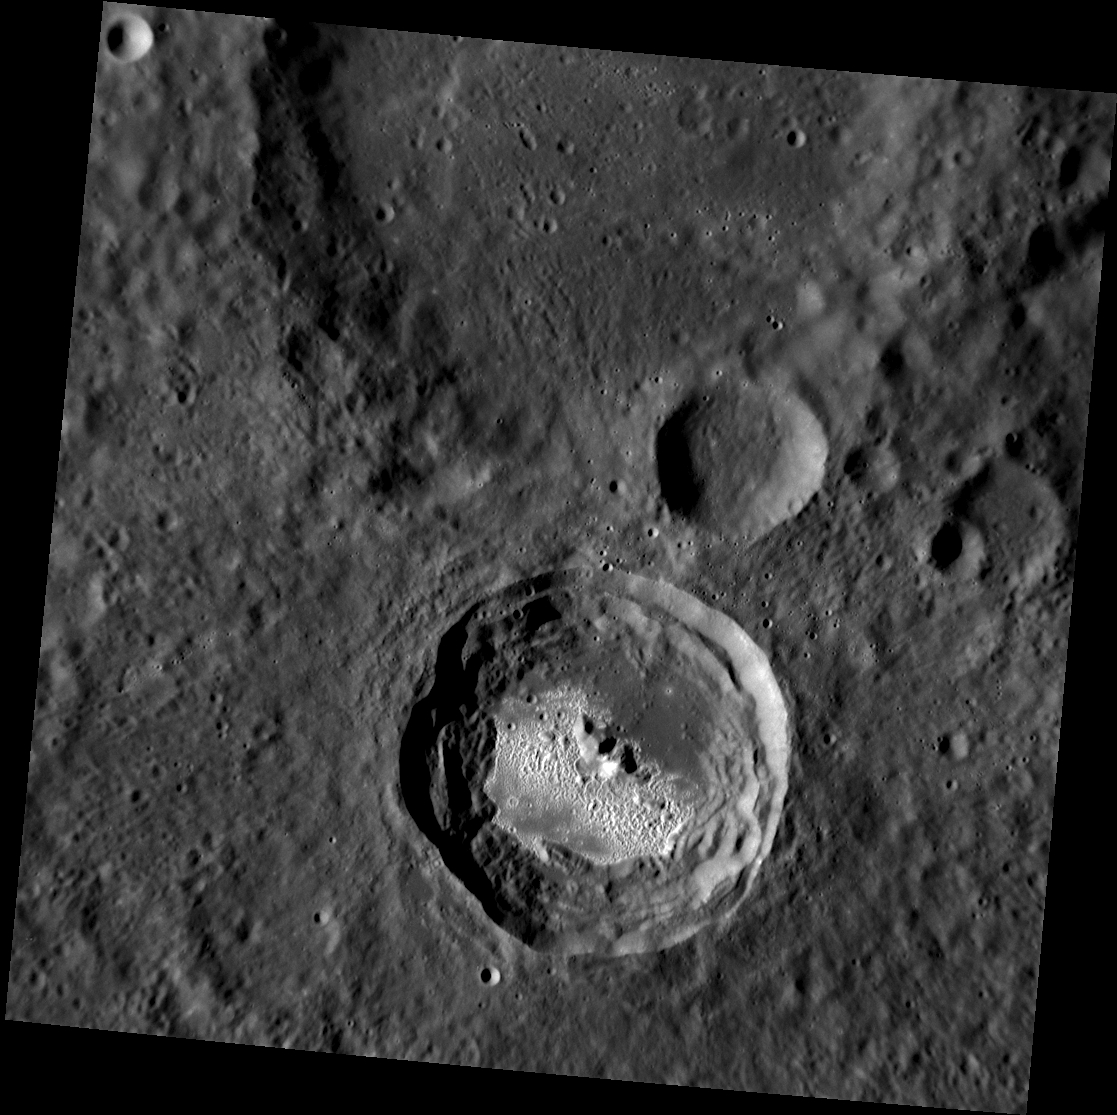

Hopper Hosts Hollows

This recently acquired image shows the crater Hopper, whose floor is home to a collection of hollows. Hopper’s hollows bear a resemblance to the spectacular system of hollows seen on the floor of Kertesz crater. Hopper was named in December 2012 for the American painter Edward Hopper, whose most famous painting is Nighthawks.

This image was acquired as a high-resolution targeted observation. Targeted observations are images of a small area on Mercury’s surface at resolutions much higher than the 200-meter/pixel morphology base map. It is not possible to cover all of Mercury’s surface at this high resolution, but typically several areas of high scientific interest are imaged in this mode each week.

Date acquired: October 05, 2013
Image Mission Elapsed Time (MET): 23291305
Image ID: 4949563
Instrument: Narrow Angle Camera (NAC) of the Mercury Dual Imaging System (MDIS)
Center Latitude: -11.95°
Center Longitude: 304.0° E
Resolution: 90 meters/pixel
Scale: Hopper has a diameter of 36 kilometers (22 miles)
Incidence Angle: 68.8°
Emission Angle: 4.7°
Phase Angle: 64.0°

The MESSENGER spacecraft is the first ever to orbit the planet Mercury, and the spacecraft’s seven scientific instruments and radio science investigation are unraveling the history and evolution of the Solar System’s innermost planet. MESSENGER acquired over 150,000 images and extensive other data sets. MESSENGER is capable of continuing orbital operations until early 2015.

For information regarding the use of images, see the MESSENGER image use policy.

Credit: NASA/Johns Hopkins University Applied Physics Laboratory/Carnegie Institution of Washington